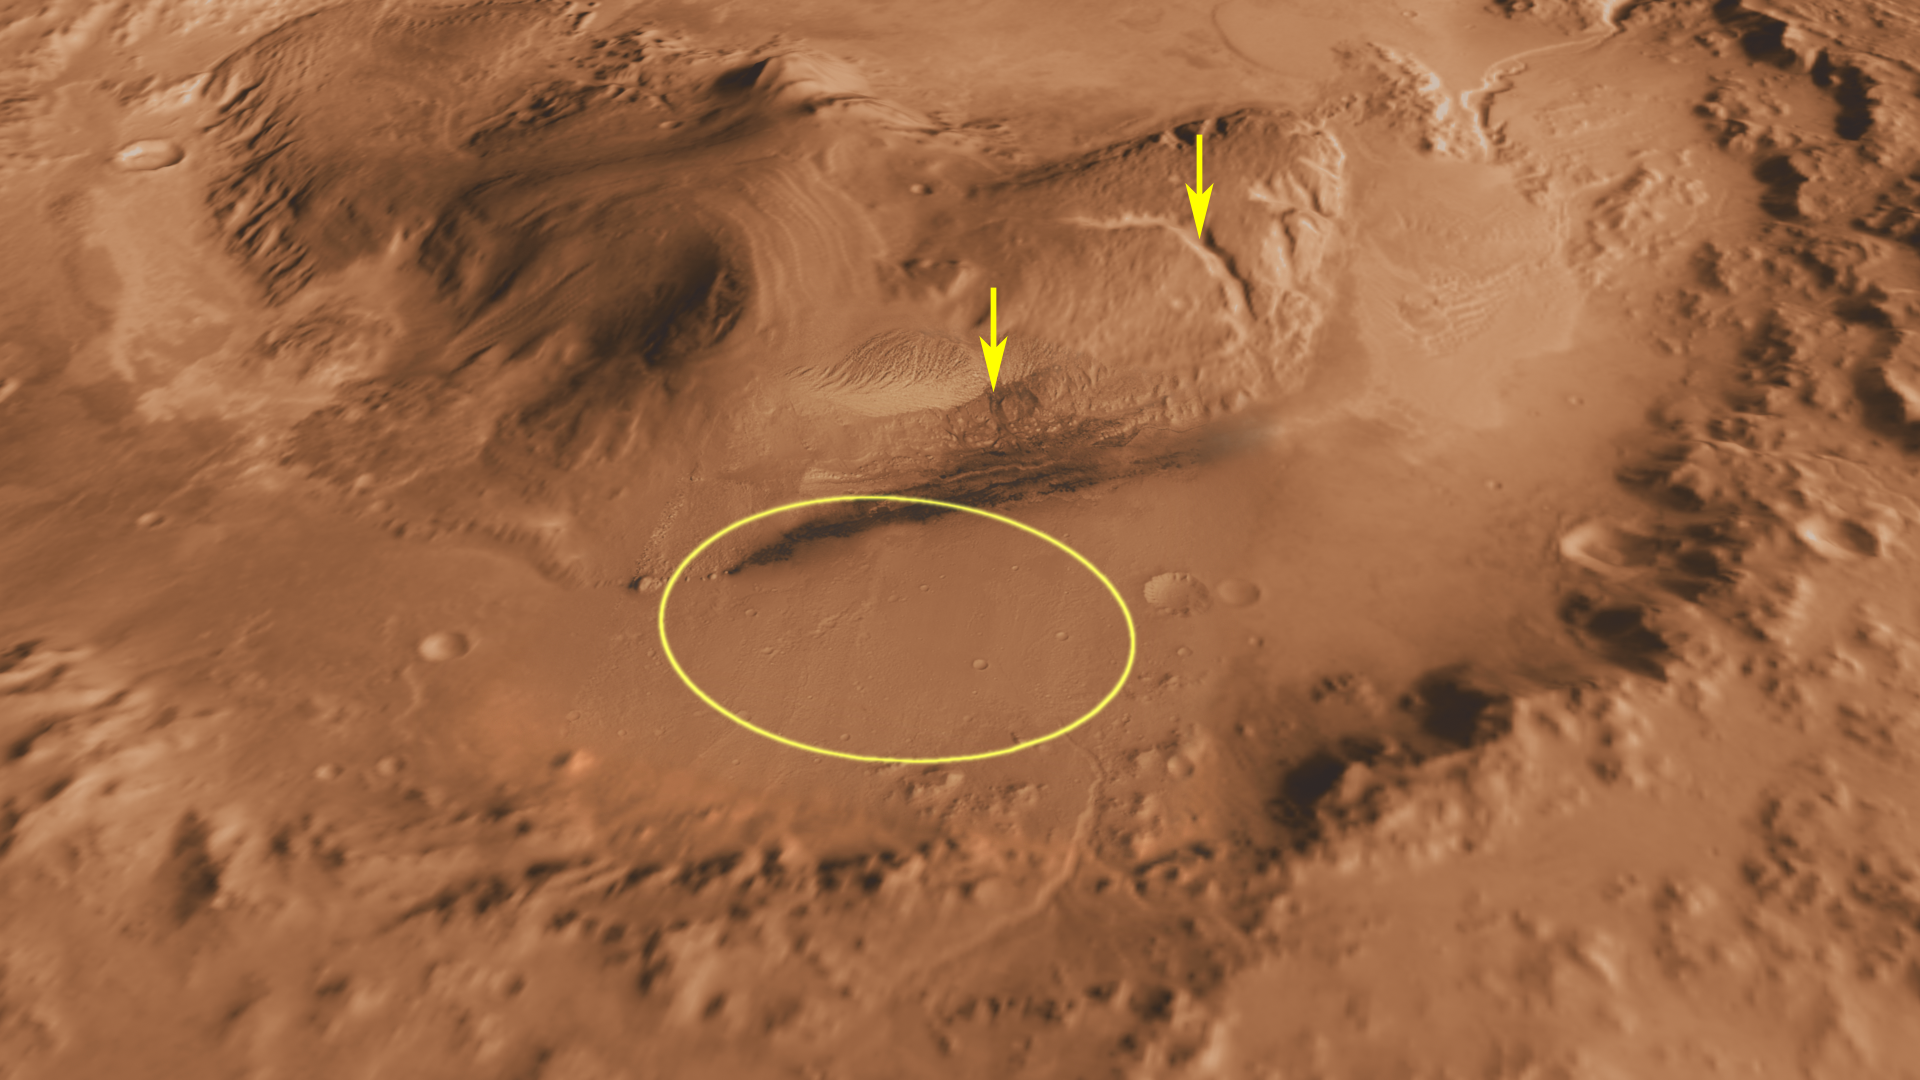

Canyons on Mountain Inside Gale Crater

This oblique view of Gale Crater shows the landing site and the mound of layered rocks that NASA’s Mars Science Laboratory will investigate. The landing site is in the smooth area in front of the mound.

Gale Crater is 96 miles (154 kilometers) in diameter and holds a layered mountain rising about 3 miles (5 kilometers) above the crater floor.

The landing site contains material washed down from the wall of the crater, which will provide scientists with the opportunity to investigate the rocks that form the bedrock in this area. The landing ellipse also contains a rock type that is very dense and very bright colored; it is unlike any rock type previously investigated on Mars. It may be an ancient playa lake deposit, and it will likely be the mission’s first target in checking for the presence of organic molecules.

The area of top scientific interest for Mars Science Laboratory is at the base of the mound, just at the edge of the landing ellipse and beyond a dark dune field. Here, orbiting instruments have detected signatures of both clay minerals and sulfate salts. Scientists studying Mars have several important hypotheses about how these minerals reflect changes in the Martian environment, particularly changes in the amount of water on the surface of Mars. The Mars Science Laboratory rover, Curiosity, will use its full instrument suite to study these minerals and how they formed to give us insights into those ancient Martian environments. These rocks are also a prime target in checking for organic molecules, since these environments may have been habitable — able to support microbial life.

Canyons were cut in the mound through the layers containing the clay minerals and sulfate salts after deposition of the layers. These canyons, much like the Grand Canyon in Arizona, expose layers of rock representing tens or hundreds of millions of years of environmental change. Over its two-year primary mission, the rover may be able to investigate these layers in a canyon close to the landing ellipse (shown by an example rover path), gaining access to a long history of environmental change on the planet. Above this region, the material on the mound has spectroscopic characteristics similar to dusty areas of Mars, indicating it may be composed of dust that has been cemented into rock.

This three-dimensional perspective view was created using visible-light imaging by the Thermal Emission Imaging System camera on NASA’s Mars Odyssey orbiter. Three-dimensional information was derived from observations by the Mars Orbiter Laser Altimeter, which flew on NASA’s Mars Global Surveyor orbiter. Color information is derived from color imaging of portions of the scene by the High Resolution Imaging Science Experiment camera on NASA’s Mars Reconnaissance Orbiter. The vertical dimension is not exaggerated.

The Mars Science Laboratory spacecraft is being prepared for launch during the period Nov. 25 to Dec. 18, 2011. In a prime mission lasting one Martian year — nearly two Earth years — after landing, researchers will use the rover’s tools to study whether the landing region has had environmental conditions favorable for supporting microbial life and for preserving clues about whether life existed.

NASA’s Jet Propulsion Laboratory, a division of the California Institute of Technology in Pasadena, manages the Mars Science Laboratory Project for NASA’s Science Mission Directorate in Washington. Arizona State University, Tempe, operates the Thermal Emission Imaging System. The Mars Orbiter Laser Altimeter was operated by NASA Goddard Space Flight Center, Greenbelt, Md. The University of Arizona, Tucson, operates the High Resolution Science Imaging Experiment. JPL manages Mars Odyssey and Mars Reconnaissance Orbiter for NASA’s Science Mission Directorate.

Credit: NASA/JPL-Caltech/ASU/UA